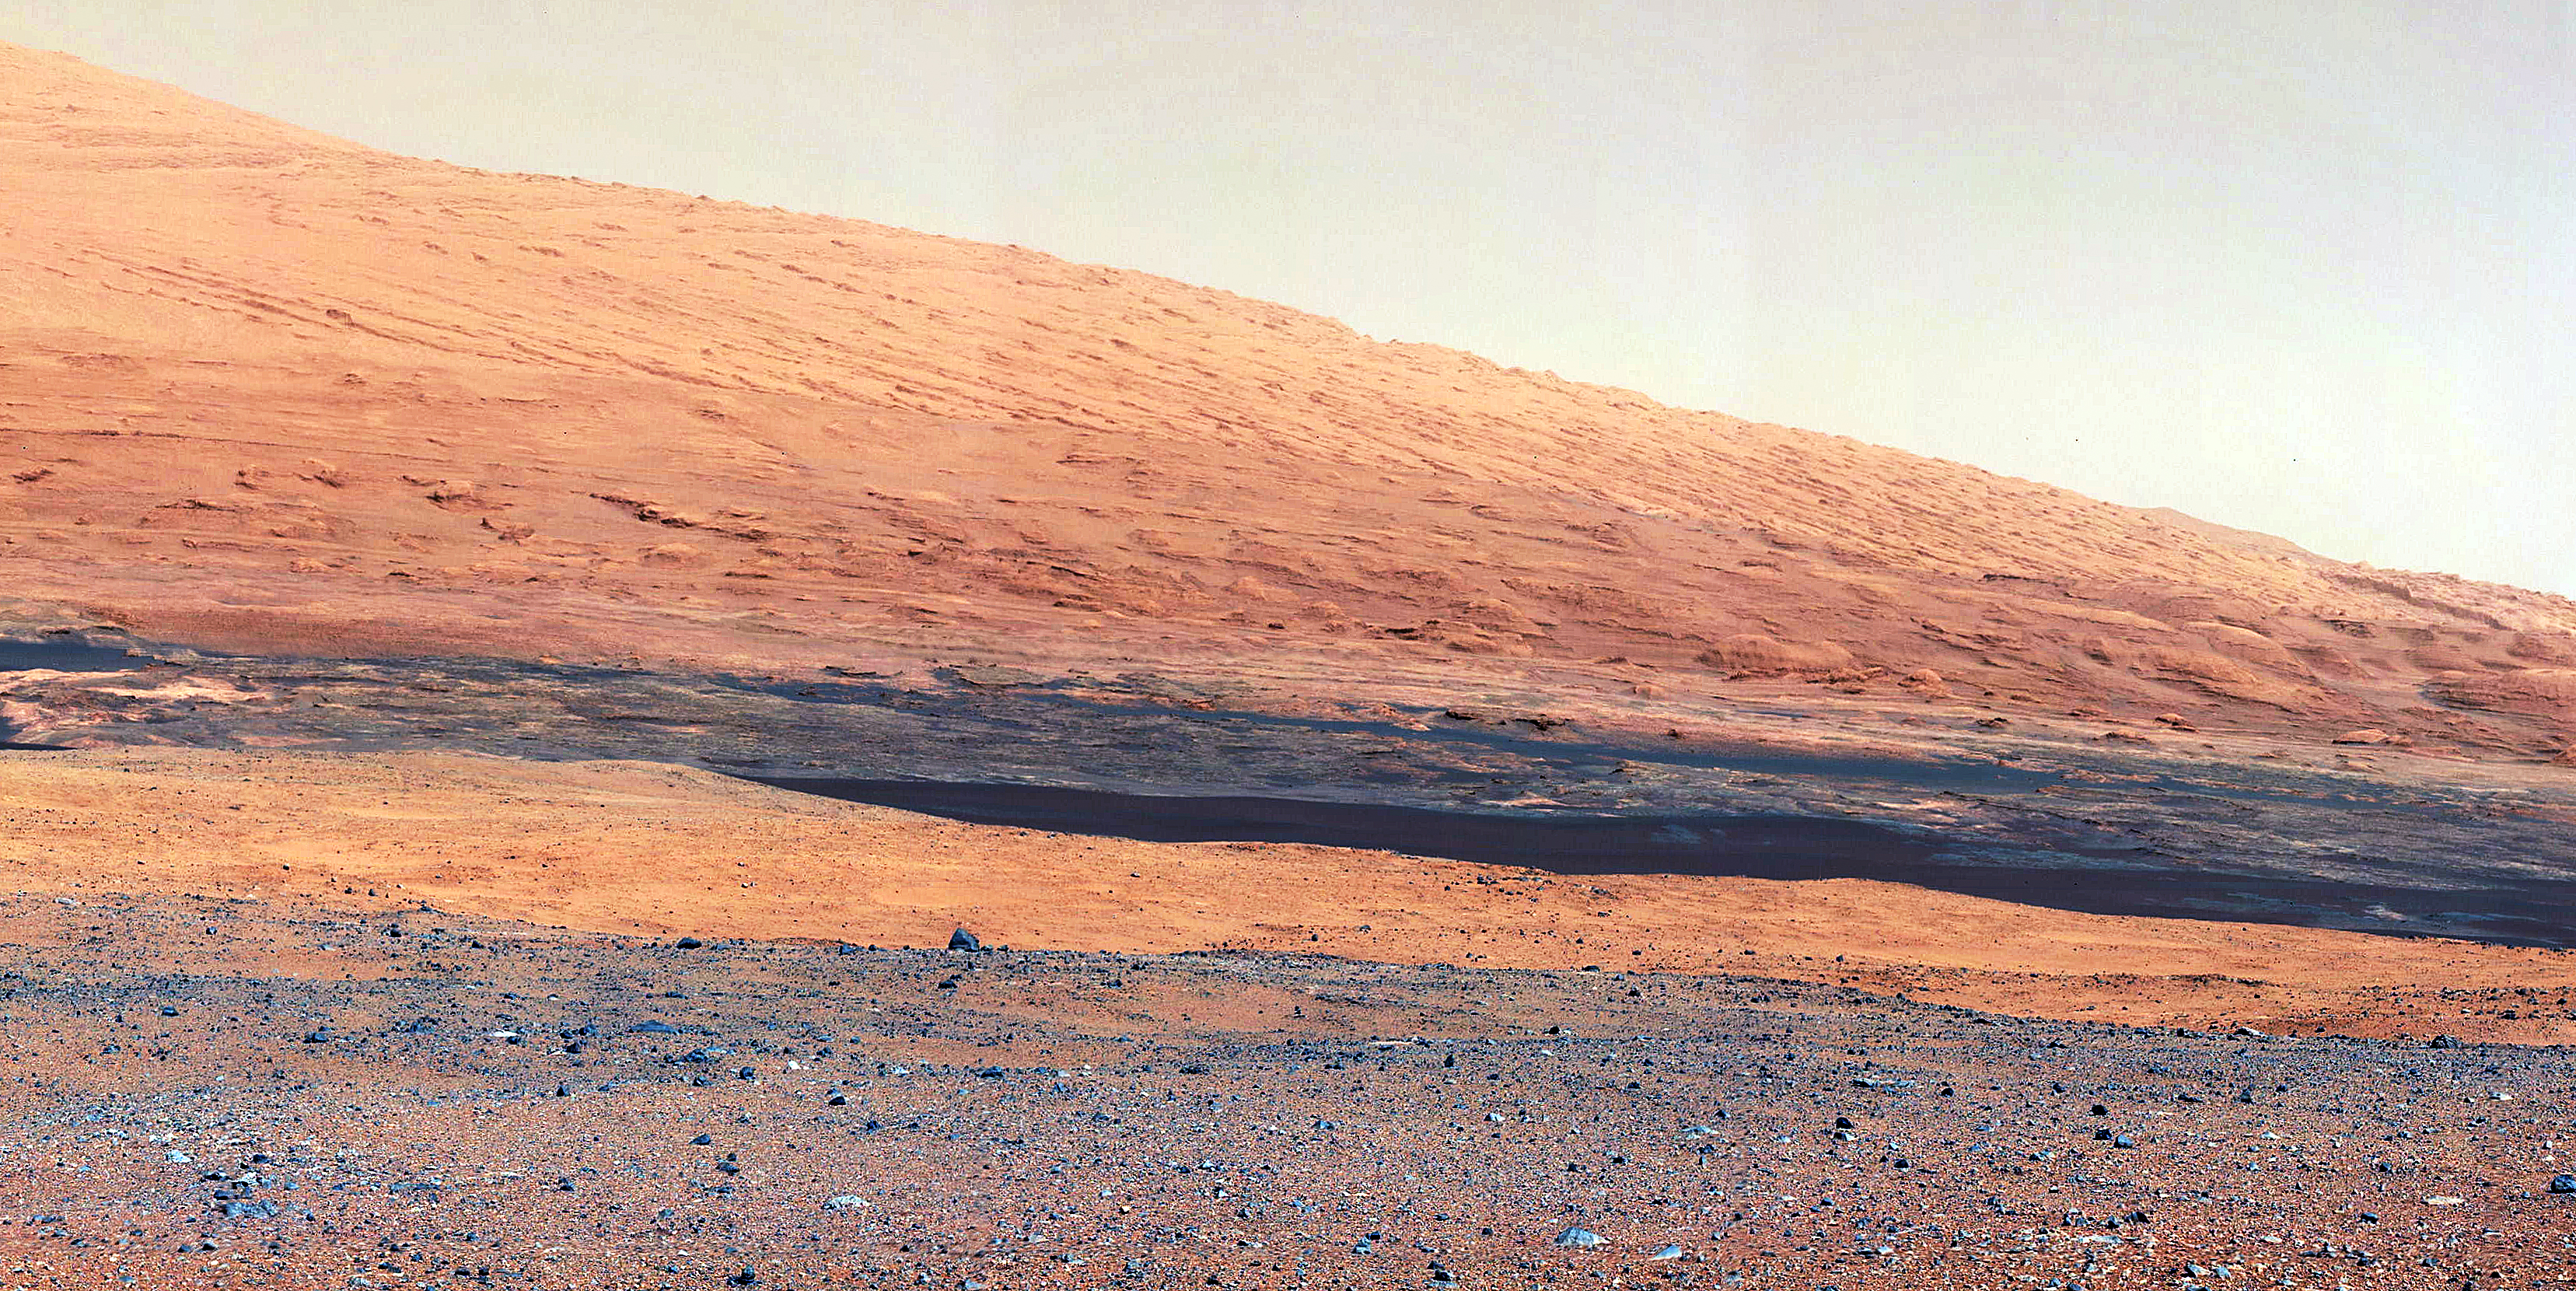

Getting to Know Mount Sharp

Annotated Version

This image taken by the Mast Camera (MastCam) on NASA’s Curiosity rover highlights the interesting geology of Mount Sharp, a mountain inside Gale Crater, where the rover landed. Prior to the rover’s landing on Mars, observations from orbiting satellites indicated that the lower reaches of Mount Sharp, below the line of white dots (Figure 1), are composed of relatively flat-lying strata that bear hydrated minerals. Those orbiter observations did not reveal hydrated minerals in the higher, overlying strata.

The MastCam data now reveal a strong discontinuity in the strata above and below the line of white dots, agreeing with the data from orbit. Strata overlying the line of white dots are highly inclined (dipping from left to right) relative to lower, underlying strata. The inclination of these strata above the line of white dots is not obvious from orbit. This provides independent evidence that the absence of hydrated minerals on the upper reaches of Mount Sharp may coincide with a very different formation environment than lower on the slopes. The train of white dots may represent an “unconformity,” or an area where the process of sedimentation stopped.

JPL manages the Mars Science Laboratory/Curiosity for NASA’s Science Mission Directorate in Washington. The rover was designed, developed and assembled at JPL, a division of the California Institute of Technology in Pasadena.

Credit: NASA/JPL-Caltech/MSSS